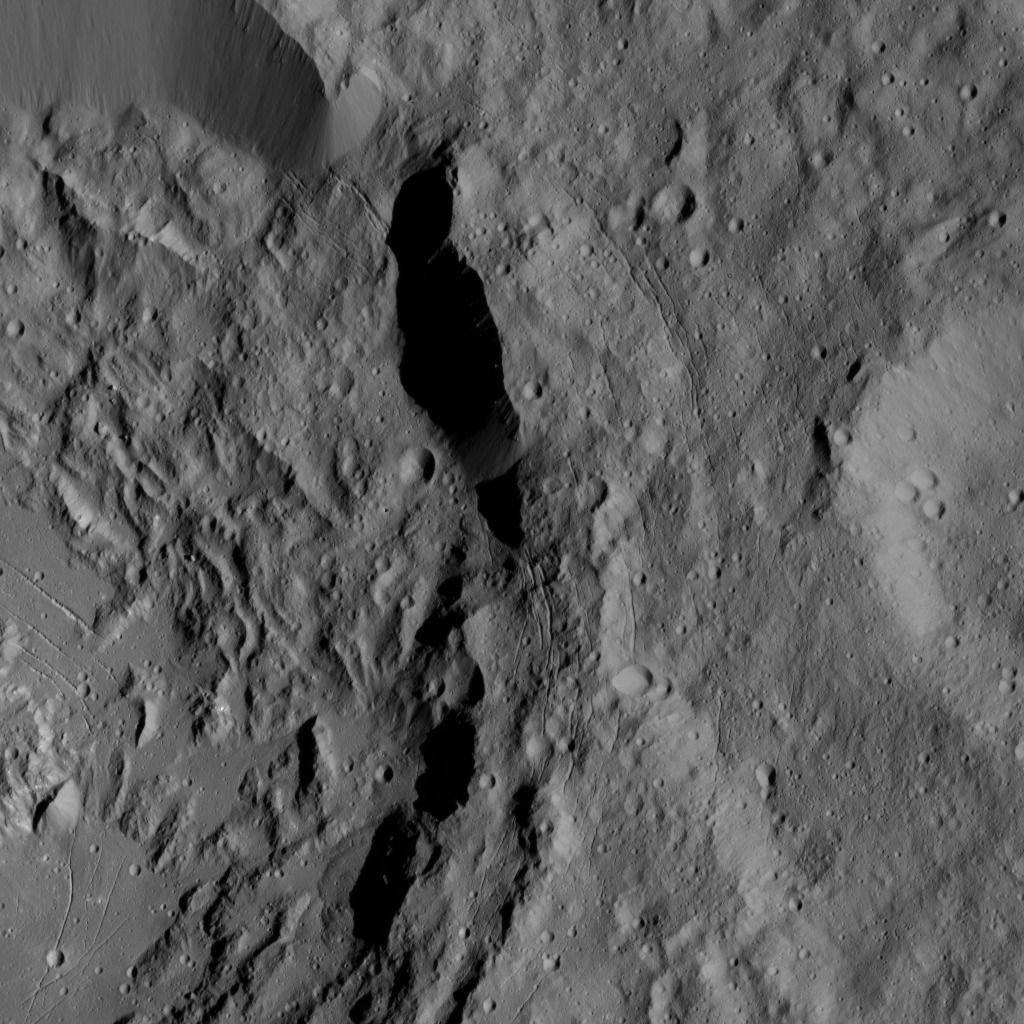

Dawn LAMO Image 198

This image from NASA’s Dawn spacecraft shows a portion of Ikapati Crater on Ceres. The image is centered at 34 degrees north latitude, 49 degrees east longitude. A more complete view of the crater can be found at PIA20393.

Dawn took this image on June 10, 2016, from its low-altitude mapping orbit, at a distance of about 240 miles (385 kilometers) above the surface. The image resolution is 120 feet (35 meters) per pixel.

Dawn’s mission is managed by JPL for NASA’s Science Mission Directorate in Washington. Dawn is a project of the directorate’s Discovery Program, managed by NASA’s Marshall Space Flight Center in Huntsville, Alabama. UCLA is responsible for overall Dawn mission science. Orbital ATK, Inc., in Dulles, Virginia, designed and built the spacecraft. The German Aerospace Center, the Max Planck Institute for Solar System Research, the Italian Space Agency and the Italian National Astrophysical Institute are international partners on the mission team.

Credit: NASA/JPL-Caltech/UCLA/MPS/DLR/IDA